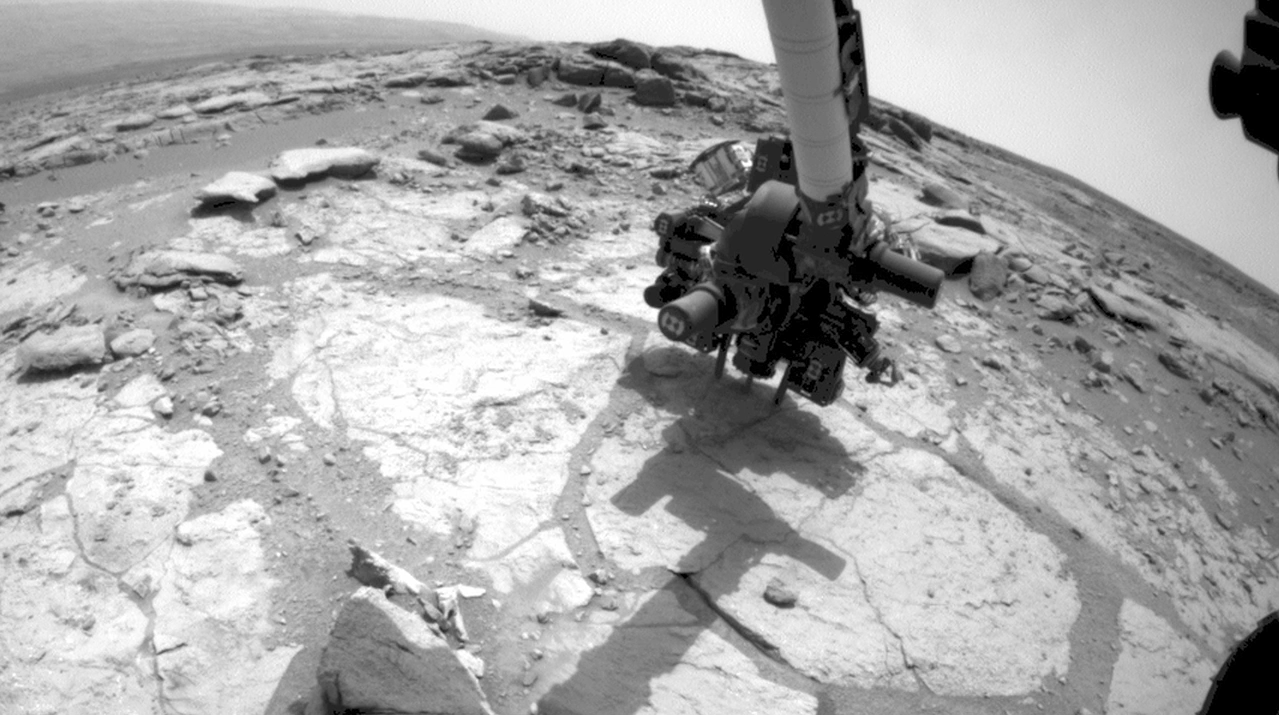

Curiosity Mars Rover Drilling Into Its Second Rock

This sequence of images from the Front Hazard-Avoidance Camera on NASA’s Mars rover Curiosity shows the rover drilling into rock target “Cumberland.” The drilling was performed during the 279th Martian day, or sol, of the Curiosity’s work on Mars (May 19, 2013). The video runs at accelerated speed and loops the sequence of images four times. The actual elapsed time is 25 minutes.

NASA’s Jet Propulsion Laboratory, a division of the California Institute of Technology, Pasadena, manages the Mars Science Laboratory Project for NASA’s Science Mission Directorate, Washington. JPL designed and built the project’s Curiosity rover and the rover’s Navcam.

Credit: NASA/JPL-Caltech